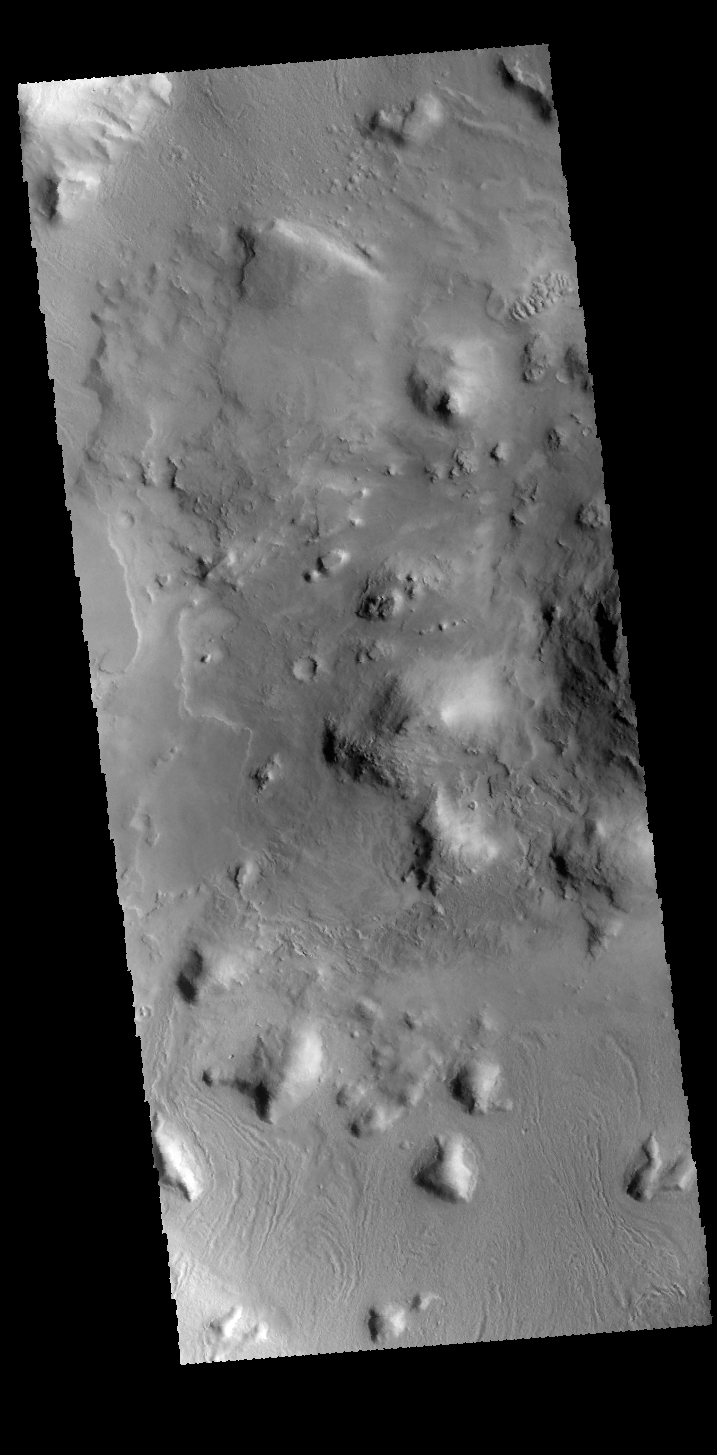

Crater

This VIS image shows part of the floor of an unnamed crater on the northern edge of Terra Sabaea. Many processes have been at work to modify the initial floor to create the hills and other features.

Credit: NASA/JPL-Caltech/ASU